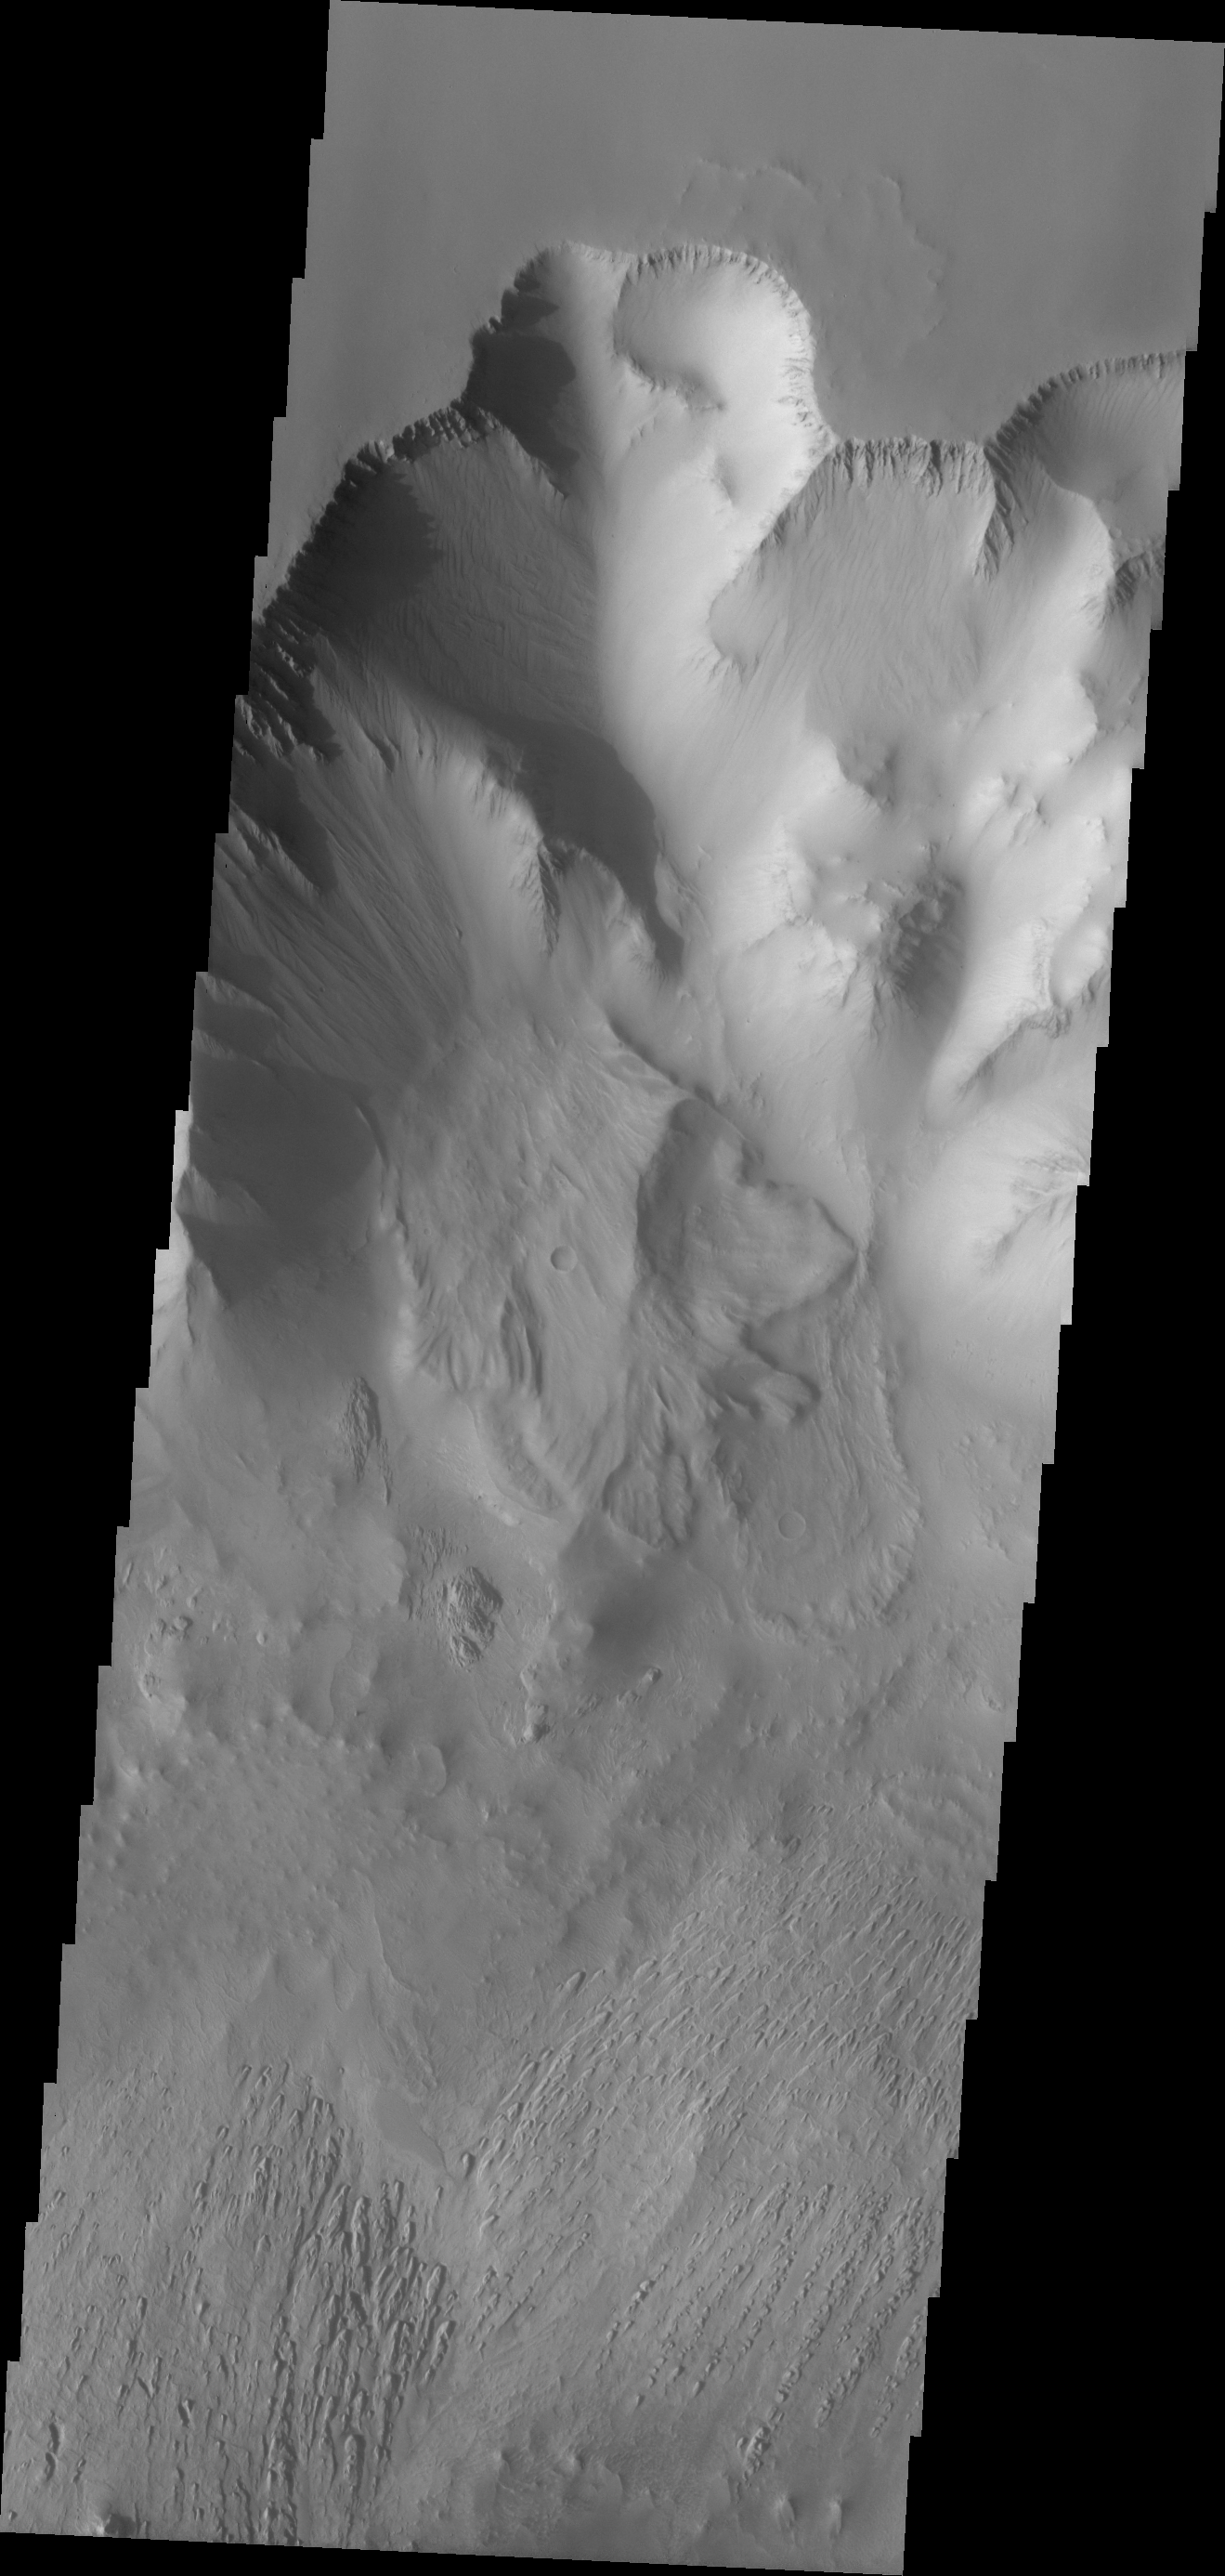

Larger Landslide

This landslide slid down the northern wall of Tithonium Chasma. Tithonium Chasma is part of Valles Marineris.

Image information: VIS instrument. Latitude -4.2N, Longitude 270.7E. 18 meter/pixel resolution.

Please see the THEMIS Data Citation Note for details on crediting THEMIS images.

Note: this THEMIS visual image has not been radiometrically nor geometrically calibrated for this preliminary release. An empirical correction has been performed to remove instrumental effects. A linear shift has been applied in the cross-track and down-track direction to approximate spacecraft and planetary motion. Fully calibrated and geometrically projected images will be released through the Planetary Data System in accordance with Project policies at a later time.

NASA’s Jet Propulsion Laboratory manages the 2001 Mars Odyssey mission for NASA’s Office of Space Science, Washington, D.C. The Thermal Emission Imaging System (THEMIS) was developed by Arizona State University, Tempe, in collaboration with Raytheon Santa Barbara Remote Sensing. The THEMIS investigation is led by Dr. Philip Christensen at Arizona State University. Lockheed Martin Astronautics, Denver, is the prime contractor for the Odyssey project, and developed and built the orbiter. Mission operations are conducted jointly from Lockheed Martin and from JPL, a division of the California Institute of Technology in Pasadena.

Credit: NASA/JPL/ASU